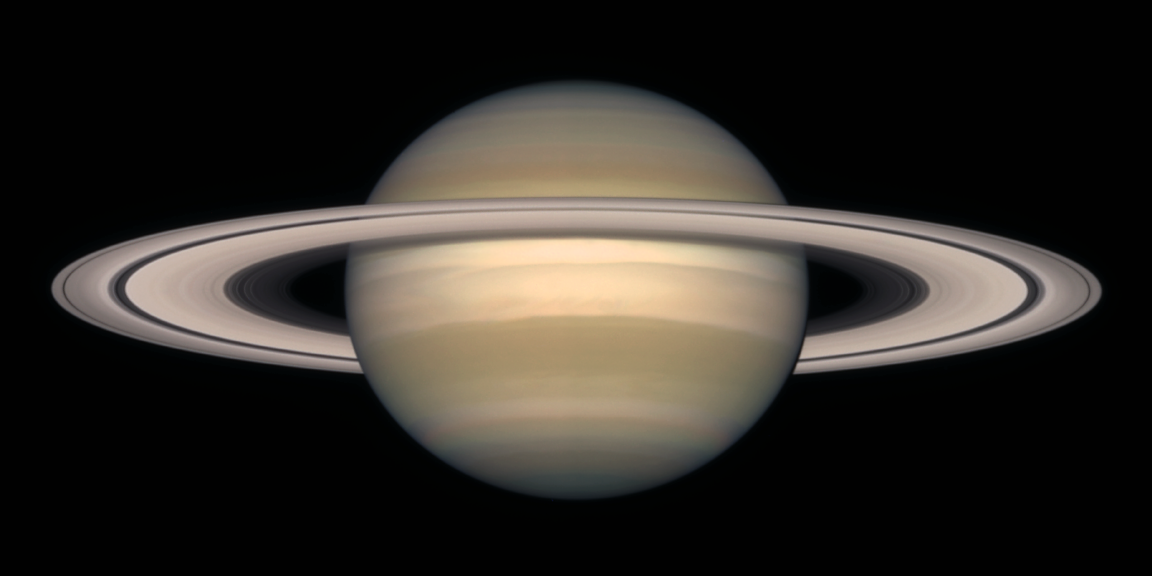

A Change of Seasons on Saturn – October, 1997

Looming like a giant flying saucer in our outer solar system, Saturn puts on a show as the planet and its magnificent ring system nod majestically over the course of its 29-year journey around the Sun. A series of Hubble Space Telescope images, captured from 1996 to 2000, show Saturn’s rings open up from just past edge-on to nearly fully open as it moves from autumn towards winter in its Northern Hemisphere (for the composite view of all images see PIA03156).

Saturn’s equator is tilted relative to its orbit by 27 degrees, very similar to the 23-degree tilt of the Earth. As Saturn moves along its orbit, first one hemisphere, then the other is tilted towards the Sun. This cyclical change causes seasons on Saturn, just as the changing orientation of Earth’s tilt causes seasons on our planet. The first image in this sequence, on the lower left, was taken soon after the autumnal equinox in Saturn’s Northern Hemisphere (which is the same as the spring equinox in its Southern Hemisphere). By the final image in the sequence, on the upper right, the tilt is nearing its extreme, or winter solstice in the Northern Hemisphere (summer solstice in the Southern Hemisphere).

Astronomers are studying this set of images to investigate the detailed variations in the color and brightness of the rings. They hope to learn more about the rings’ composition, how they were formed, and how long they might last. Saturn’s rings are incredibly thin, with a thickness of only about 30 feet (10 meters). The rings are made of dusty water ice, in the form of boulder-sized and smaller chunks that gently collide with each other as they orbit around Saturn. Saturn’s gravitational field constantly disrupts these ice chunks, keeping them spread out and preventing them from combining to form a moon. The rings, as shown here, have a slight pale reddish color due to the presence of organic material mixed with the water ice.

Saturn is about 75,000 miles (120,000 km) across, and is flattened at the poles because of its very rapid rotation. A day is only 10 hours long on Saturn. Strong winds account for the horizontal bands in the atmosphere of this giant gas planet. The delicate color variations in the clouds are due to smog in the upper atmosphere, produced when ultraviolet radiation from the Sun shines on methane gas. Deeper in the atmosphere, the visible clouds and gases merge gradually into hotter and denser gases, with no solid surface for visiting spacecraft to land on.

The Cassini/Huygens spacecraft, launched from Earth in 1997, is well on its way to the Saturn system. It will arrive in 2004 to land a probe on Titan, Saturn’s largest moon, and to orbit the planet for four years for a detailed study of the entire Saturn system.

These images of Saturn were taken with the Wide Field Planetary Camera 2 onboard Hubble.

Credit: NASA and The Hubble Heritage Team (STScI/AURA) Acknowledgment: R.G. French (Wellesley College), J. Cuzzi (NASA/Ames), L. Dones (SwRI), and J. Lissauer (NASA/Ames)